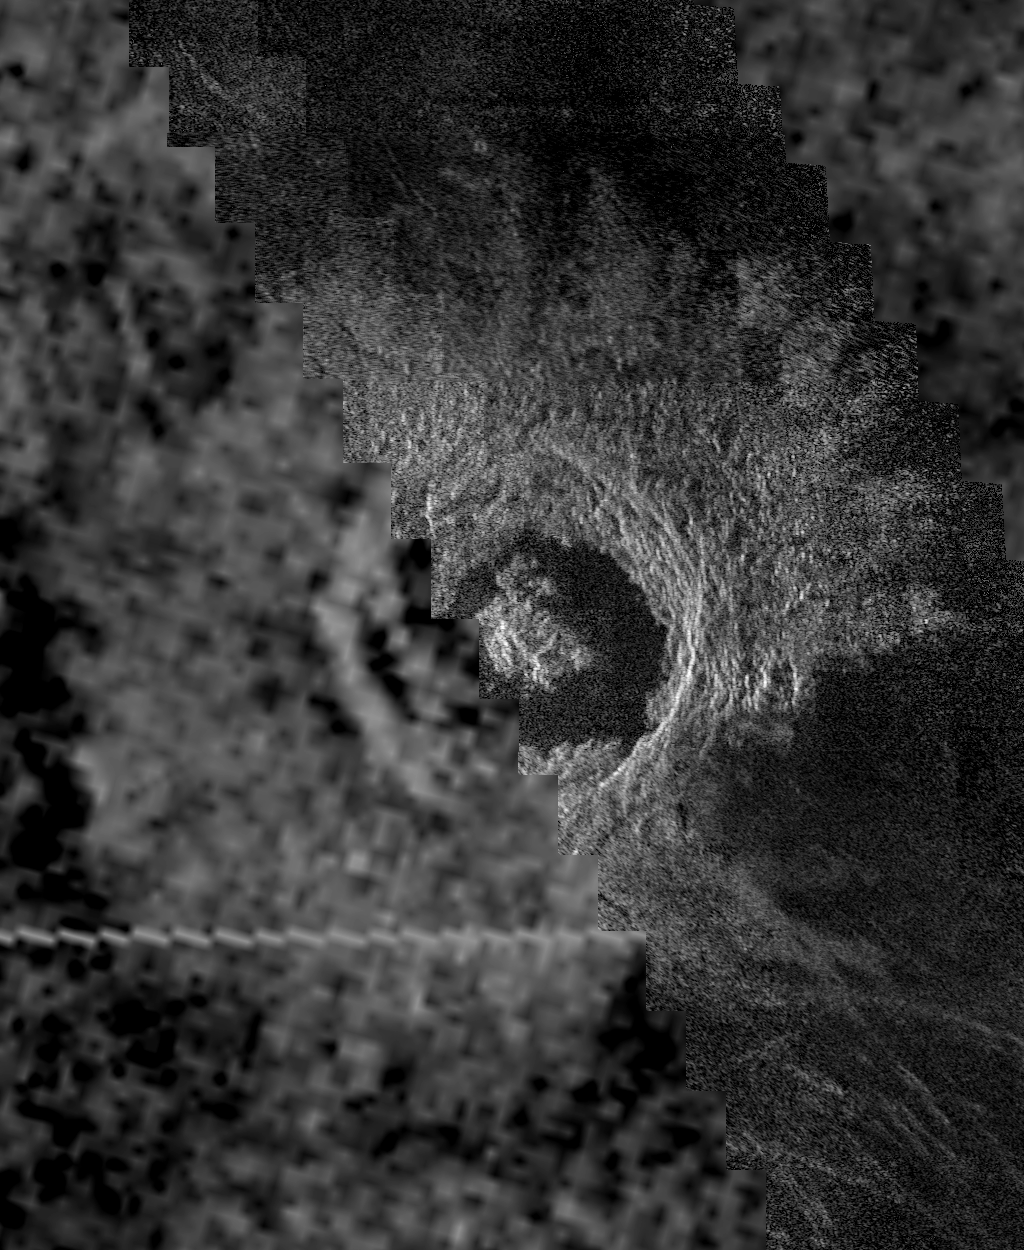

Venus – Golubkina Crater

This image of the Venusian crater Golubkina, a 340 kilometer (20.4 miles) diameter impact crater located at about 60.5 degrees north latitude, 287.2 degrees east longitude, contains Magellan data mosaiced with a Soviet Venera 15/16 radar image of the same feature. The Magellan part of the image (right) reveals details of the geology of the crater such as the central peak, the inner terraced walls, and the extremely smooth floor of the crater. The smoothness of the floor may be due to pounding of volcanic lava flows in the crater floor. The rough, blocky morphology of the crater ejecta and the sharp terraced crater wall suggest that this feature is relatively young. The Soviet data have a resolution of 102 km (0.601.2 miles); the Magellan data have a resolution of about 120 meters (400 feet).

Credit: NASA/JPL